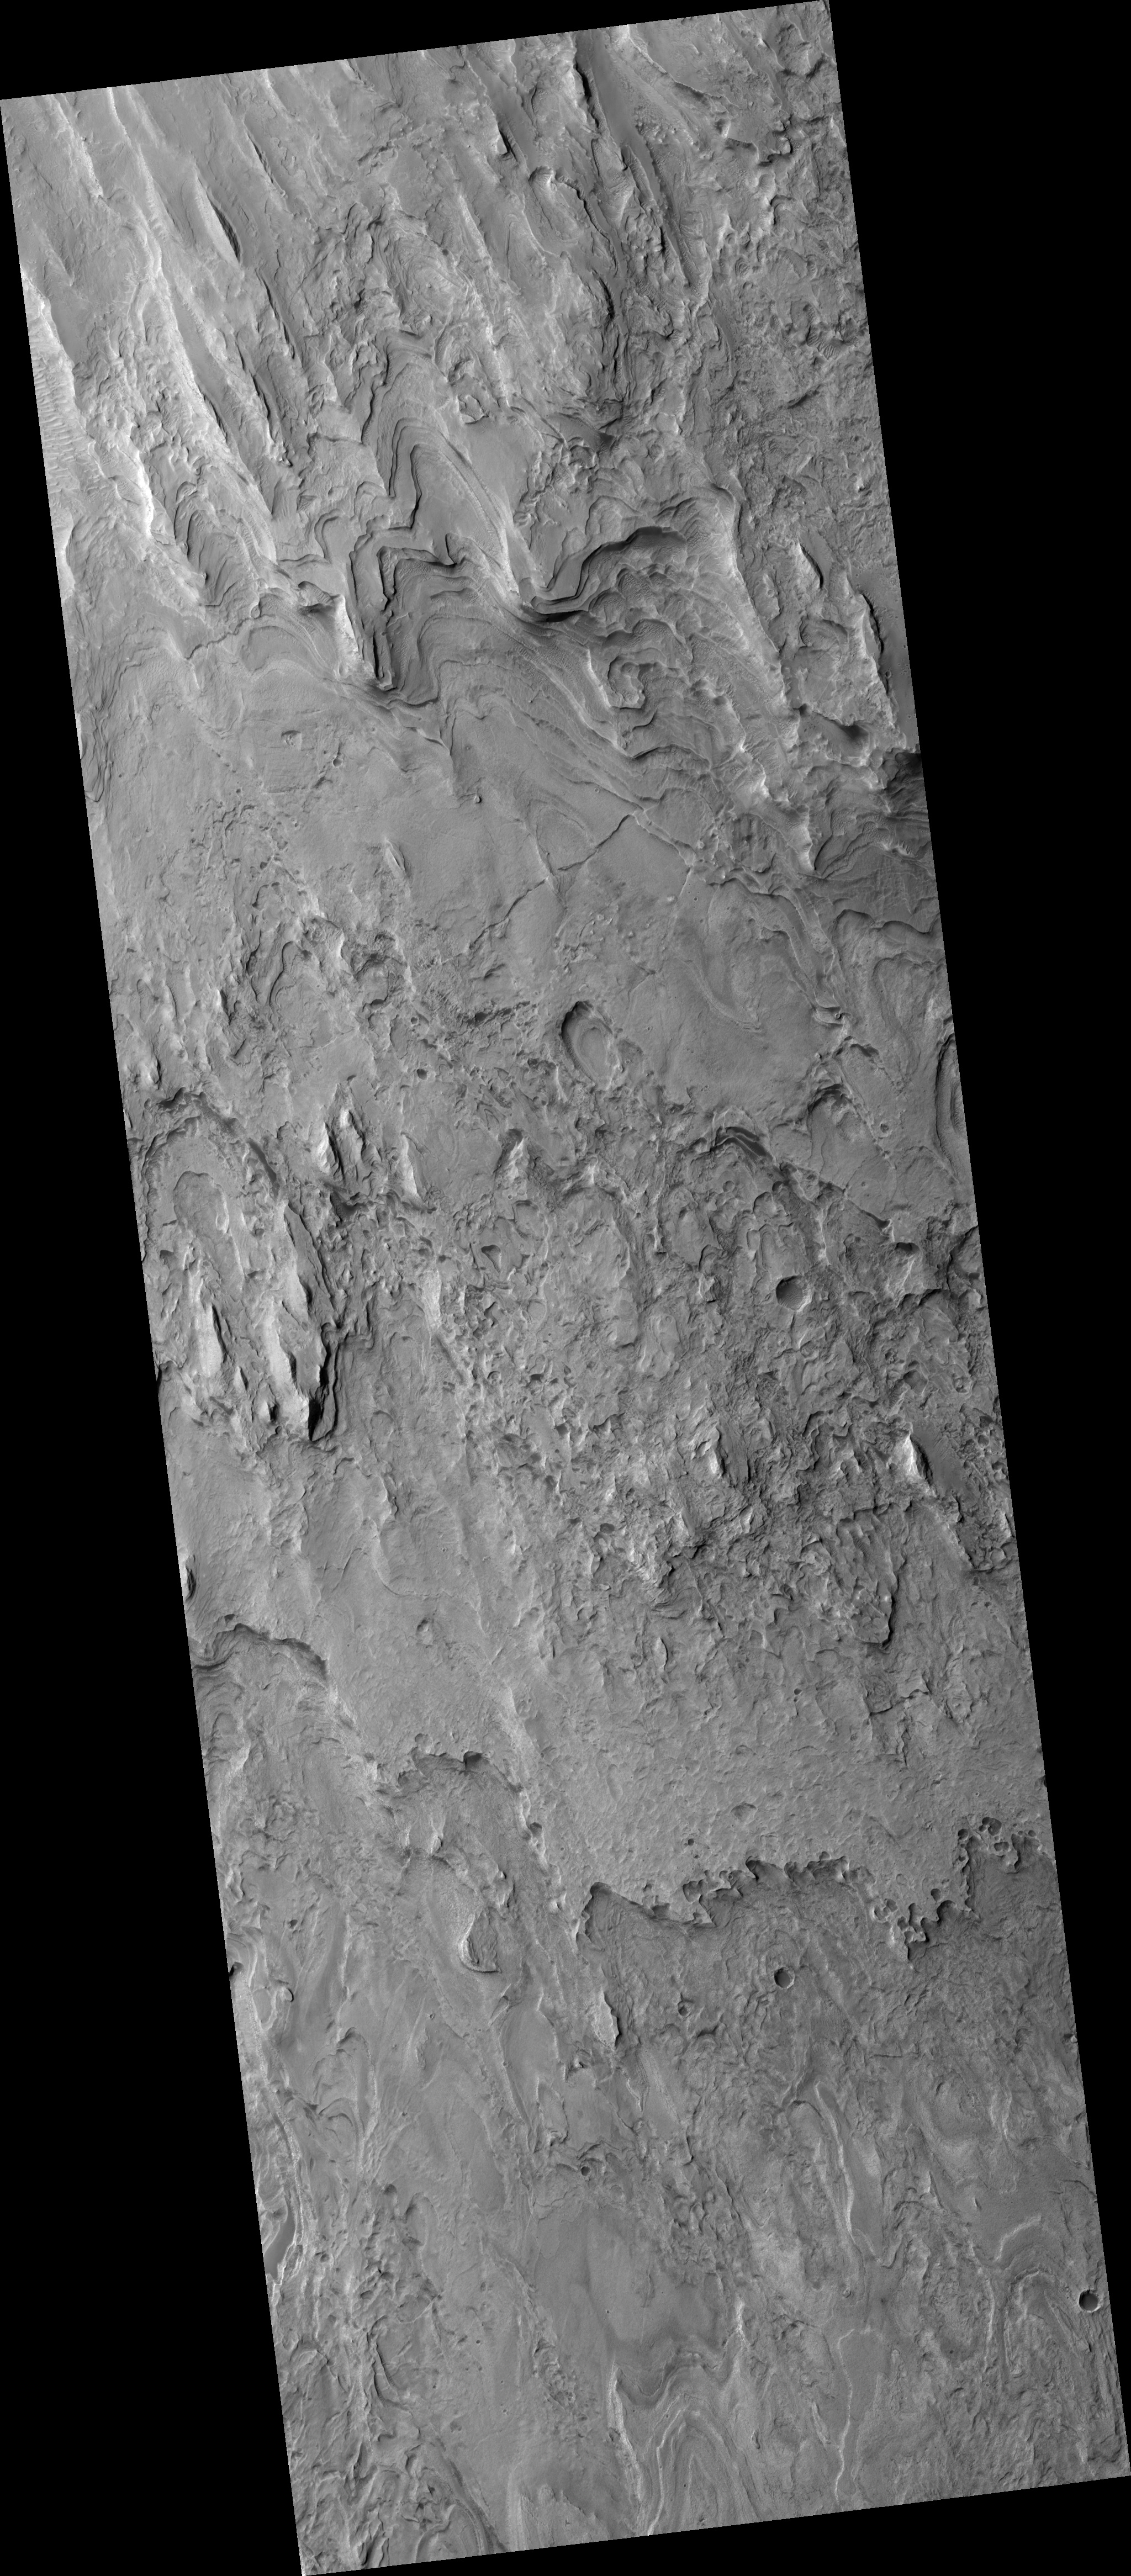

Layers in Gale Crater

This HiRISE image (PSP_001897_1745) covers a portion of the layered deposits in Gale crater, but is located to the southeast of the main stack of the deposits and is perhaps revealing a lower part of the section.

The deposits are remarkably uniform at submeter scales and are not comprised of loose sediment, as evidenced by numerous fractures and scarps that run through and along some layers.

Though there are a few impact craters preserved, wind erosion has stripped and etched the surface of the layers, producing few large blocks and little in the way of talus or other debris.

The deposit’s uniform character — and the manner of erosion — suggests it is comprised of fine-grained sediments, perhaps an accumulation of dust or volcanic ash blown in by the wind.

Observation Toolbox
Acquisition date: 12 December 2006
Local Mars time: 3:38 PM
Degrees latitude (centered): -5.3°
Degrees longitude (East): 138.3°
Range to target site: 267.3 km (167.1 miles)
Original image scale range: 26.7 cm/pixel (with 1 x 1 binning) so objects ~80 cm across are resolved
Map-projected scale: 25 cm/pixel and north is up
Map-projection: EQUIRECTANGULAR
Emission angle: 2.5°
Phase angle: 54.4°
Solar incidence angle: 57°, with the Sun about 33° above the horizon
Solar longitude: 154.3°, Northern Summer

NASA’s Jet Propulsion Laboratory, a division of the California Institute of Technology in Pasadena, manages the Mars Reconnaissance Orbiter for NASA’s Science Mission Directorate, Washington. Lockheed Martin Space Systems, Denver, is the prime contractor for the project and built the spacecraft. The High Resolution Imaging Science Experiment is operated by the University of Arizona, Tucson, and the instrument was built by Ball Aerospace and Technology Corp., Boulder, Colo.

Credit: NASA/JPL/Univ. of Arizona